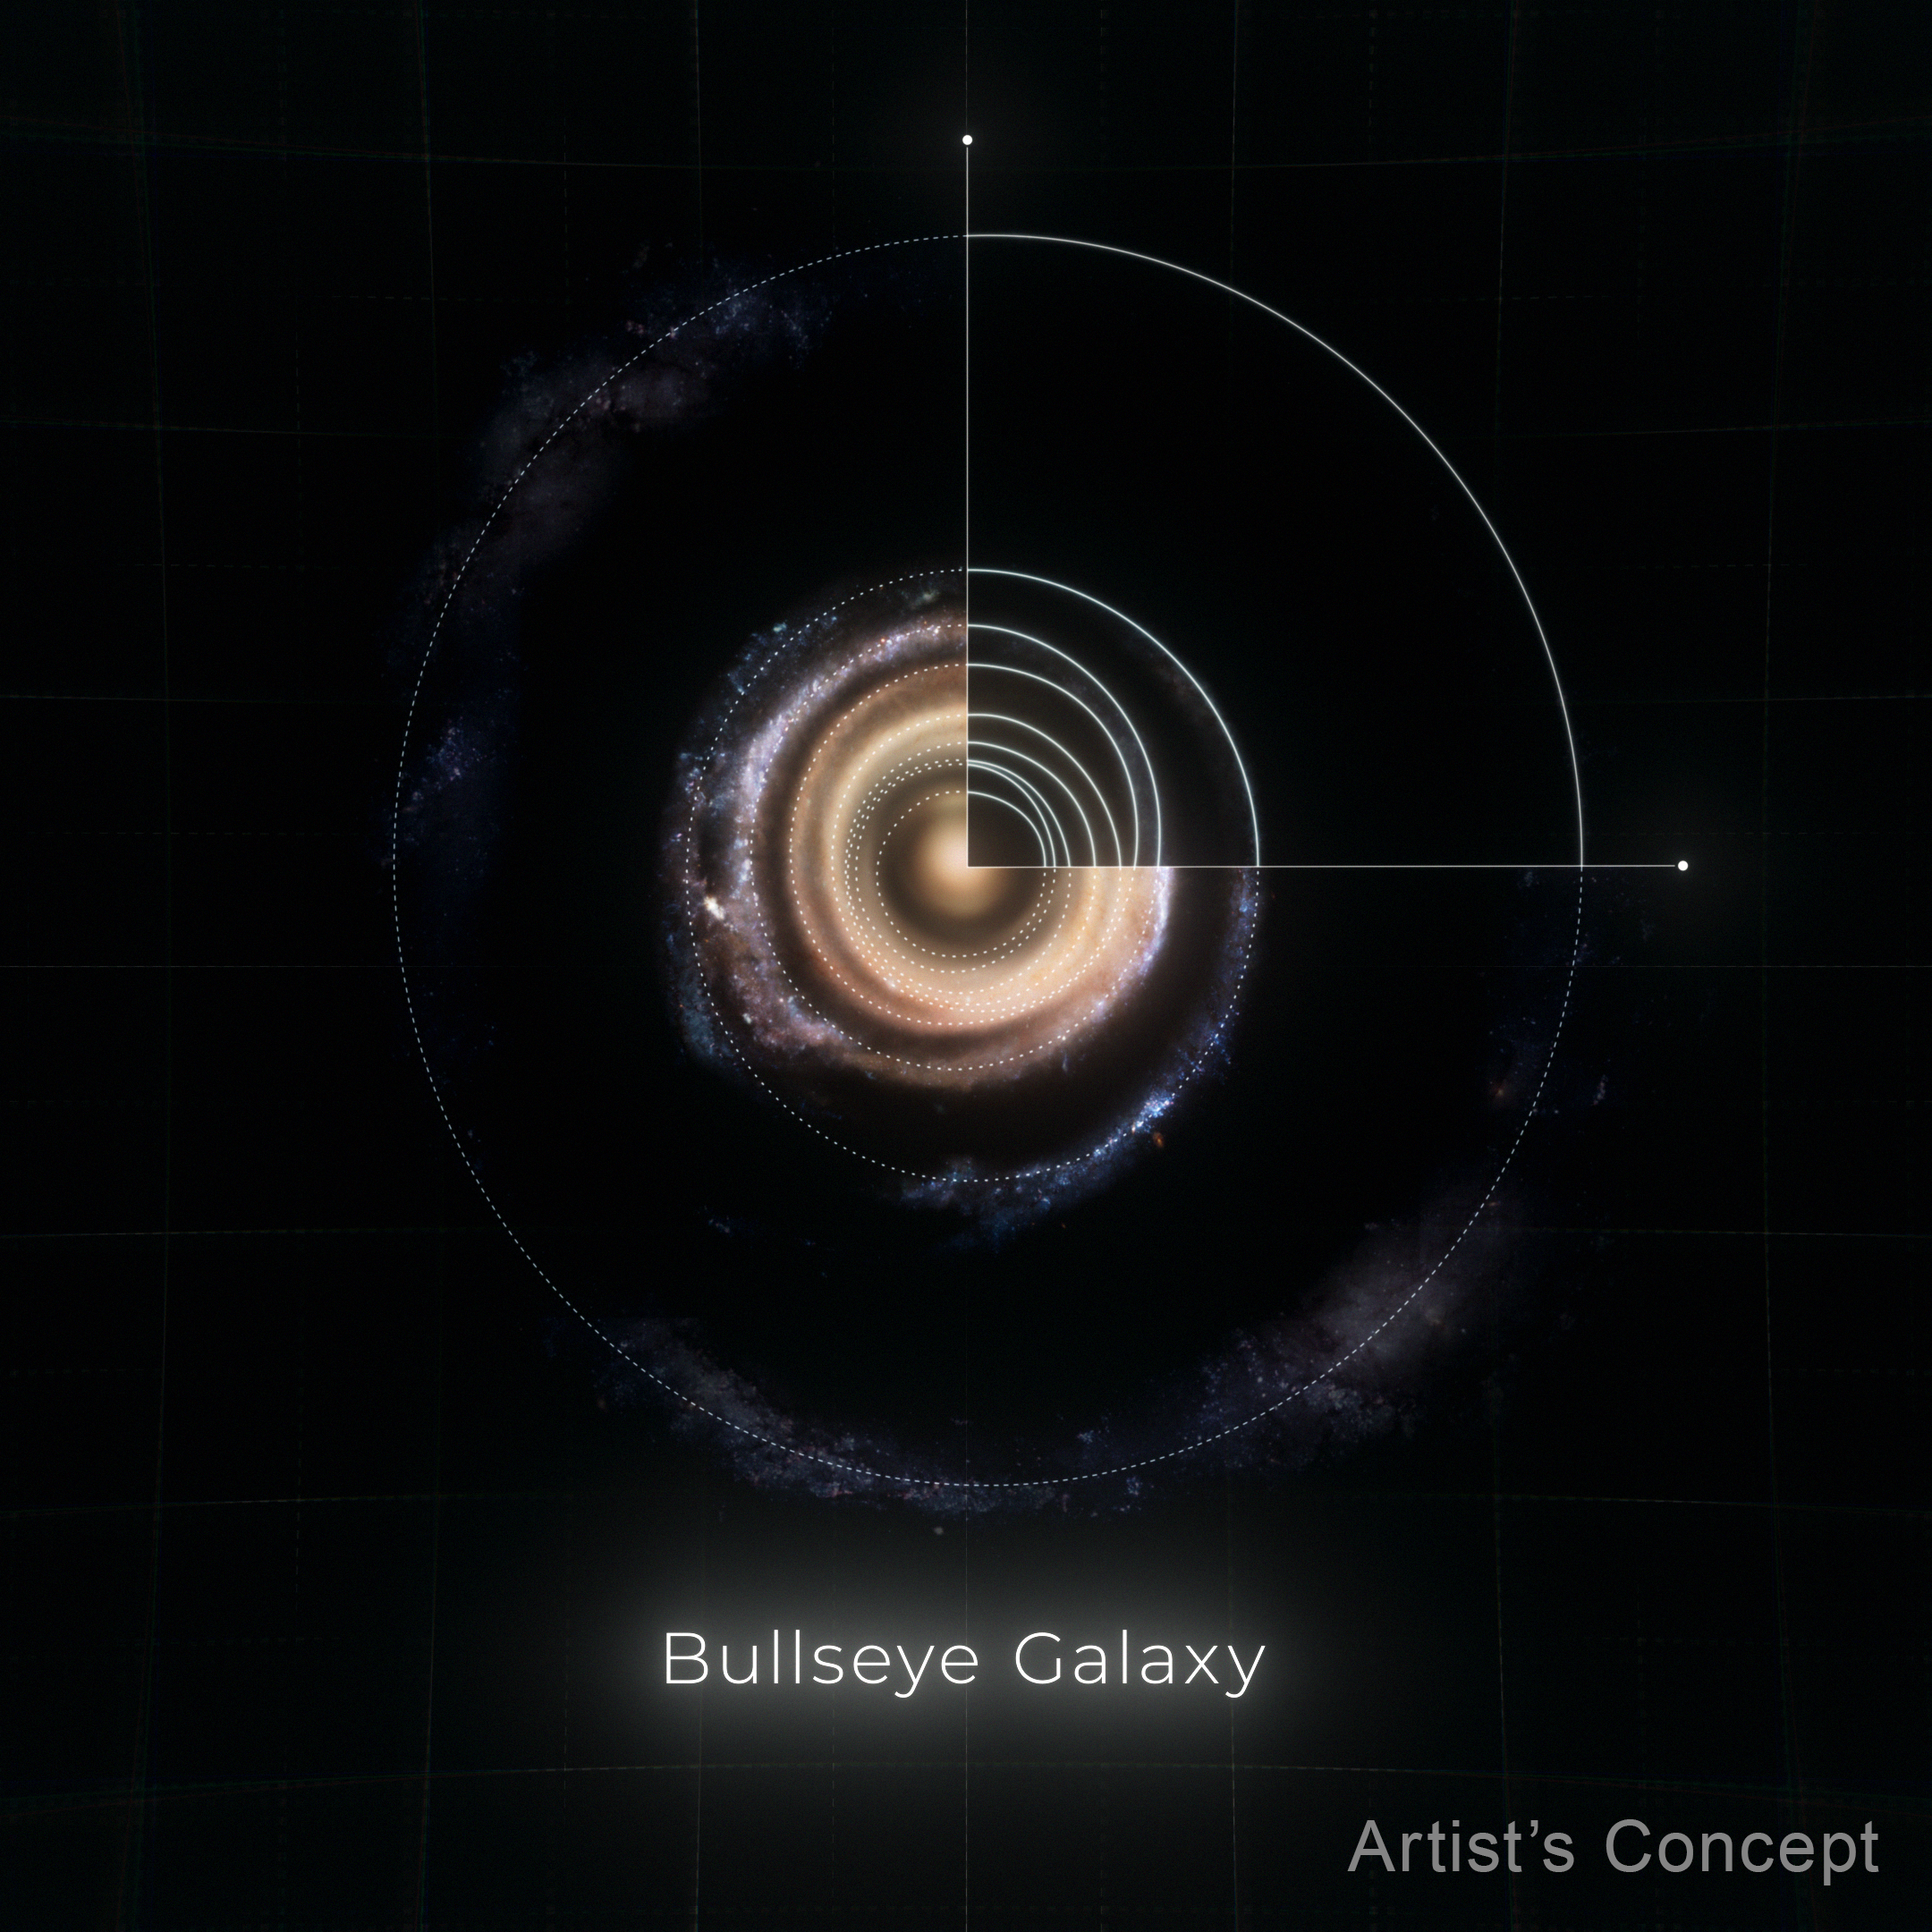

Diagram of Rings in the Bullseye (Artist’s Concept)

This illustration shows the massive galaxy nicknamed the Bullseye face-on. Dotted circles indicate where each of its rings are, which formed like ripples in a pond after a blue dwarf galaxy (not shown) shot through its core about 50 million years ago. NASA’s Hubble Space Telescope helped researchers carefully pinpoint the location of most of its rings, many of which are piled up at the center. Data from the W. M. Keck Observatory in Hawaii helped the team confirm another ring.

Credit: Artwork: NASA, ESA, Ralf Crawford (STScI)